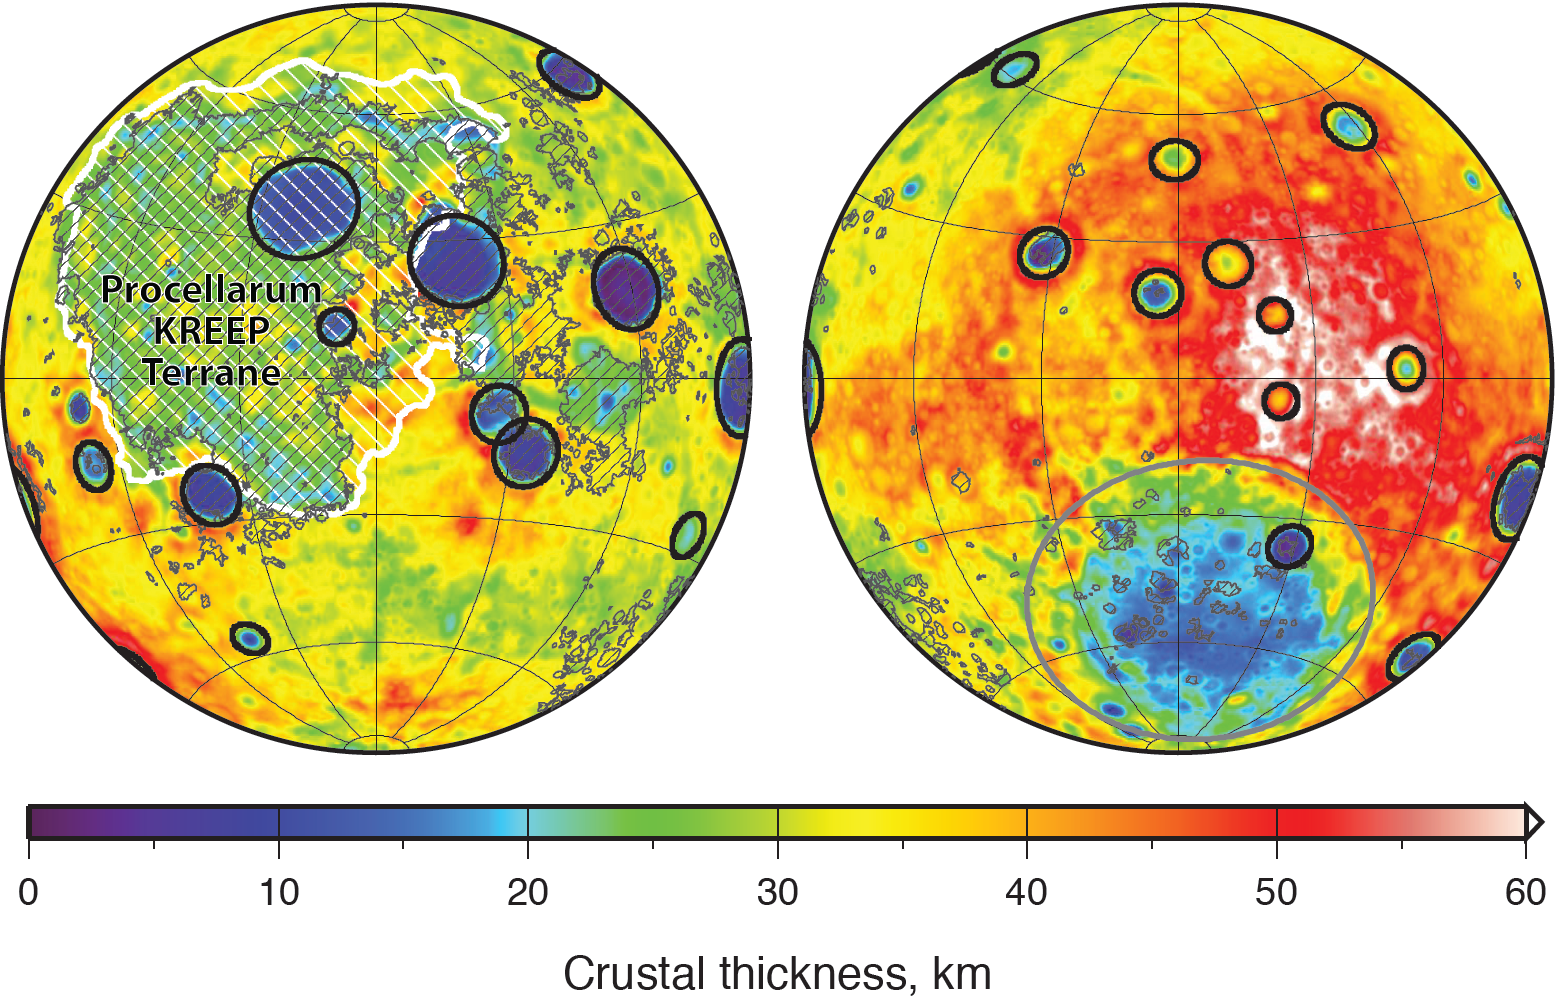

Moon Crustal Thickness

Global map of crustal thickness of the moon derived from gravity data obtained by NASA’s GRAIL spacecraft. The lunar near side is represented on the left hemisphere. The far side is represented in the right hemisphere.

In the left hemisphere, outlined in white, is the Procellarum KREEP Terrane, a large province on the near side of the moon which contains high abundances of potassium, rare earth elements and phosphorus. Excluding the Aitken basin at the south pole (the gray circle on the lower half of the far side hemisphere), there are 12 impact basins with crustal thinning that have diameters greater than 124 miles (200 kilometers) on each hemisphere. Those are marked with black circles. The image is presented in two hemispherical Lambert azimuthal equal-area projections centered over the near side (left), and far side (right) hemispheres.

NASA’s Jet Propulsion Laboratory in Pasadena, Calif., manages the GRAIL mission for NASA’s Science Mission Directorate in Washington. The Massachusetts Institute of Technology, Cambridge, is home to the mission’s principal investigator, Maria Zuber. GRAIL is part of the Discovery Program managed at NASA’s Marshall Space Flight Center in Huntsville, Ala. Lockheed Martin Space Systems in Denver built the spacecraft. The California Institute of Technology in Pasadena manages JPL for NASA.

Credit: NASA/JPL-Caltech/S. Miljkovic